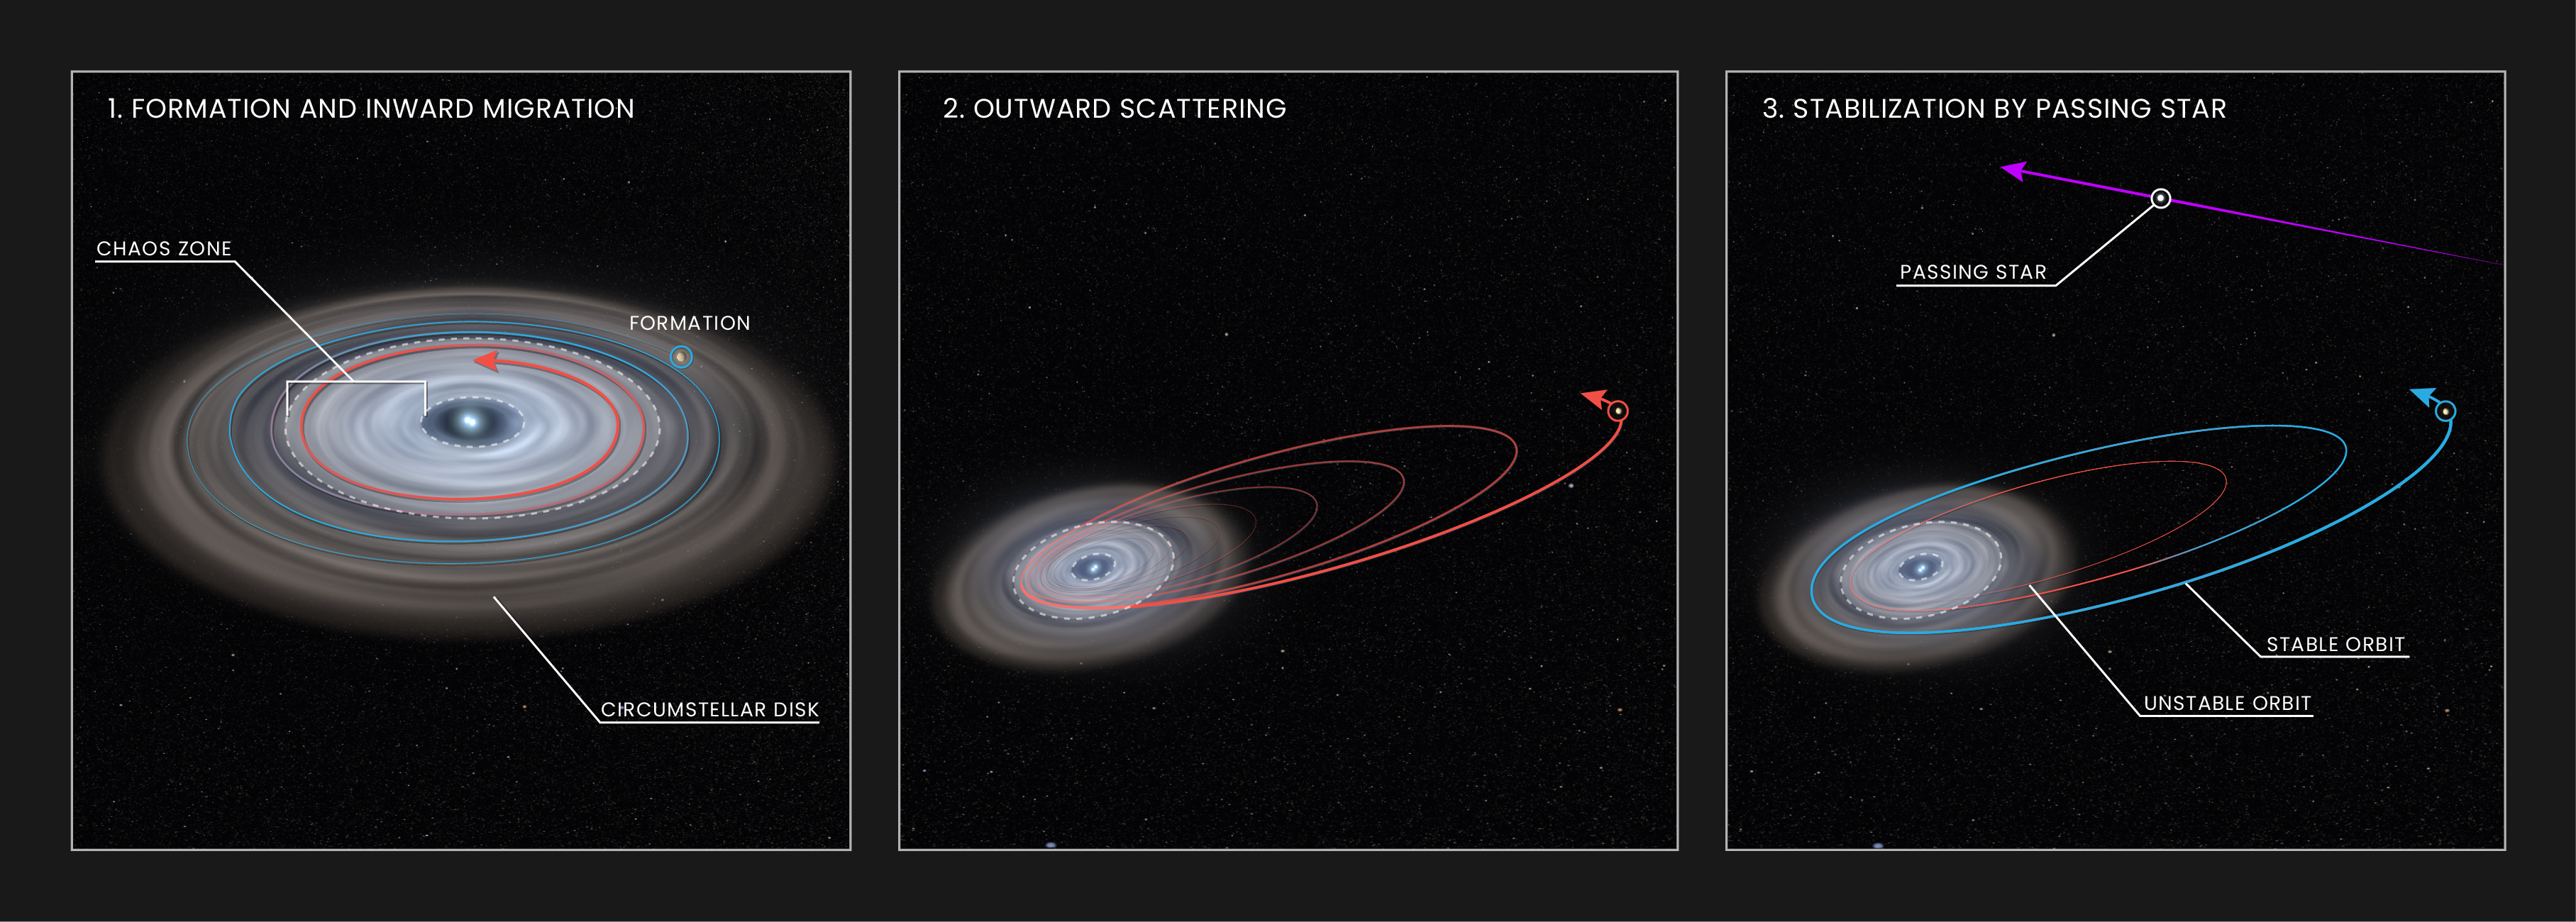

Artist’s Illustration of Exoplanet HD 106906 b’s Orbit

This graphic shows how the exoplanet HD 106906 b may have evolved over time, arriving at its current, widely separated, eccentric and highly misaligned orbit. (1) The planet formed much closer to its stars, inside a circumstellar disk of gas and dust. Drag from the disk caused the planet's orbit to decay, forcing it to spiral inward toward its stellar pair. (2) The gravitational effects from the host stars then kicked the planet out onto an unstable orbit that almost threw it out of the system and into the void of interstellar space. (3) A passing star from outside the system stabilized HD 106906 b's orbit and prevented the planet from leaving its home system.

Credit: NASA, ESA, and L. Hustak (STScI)